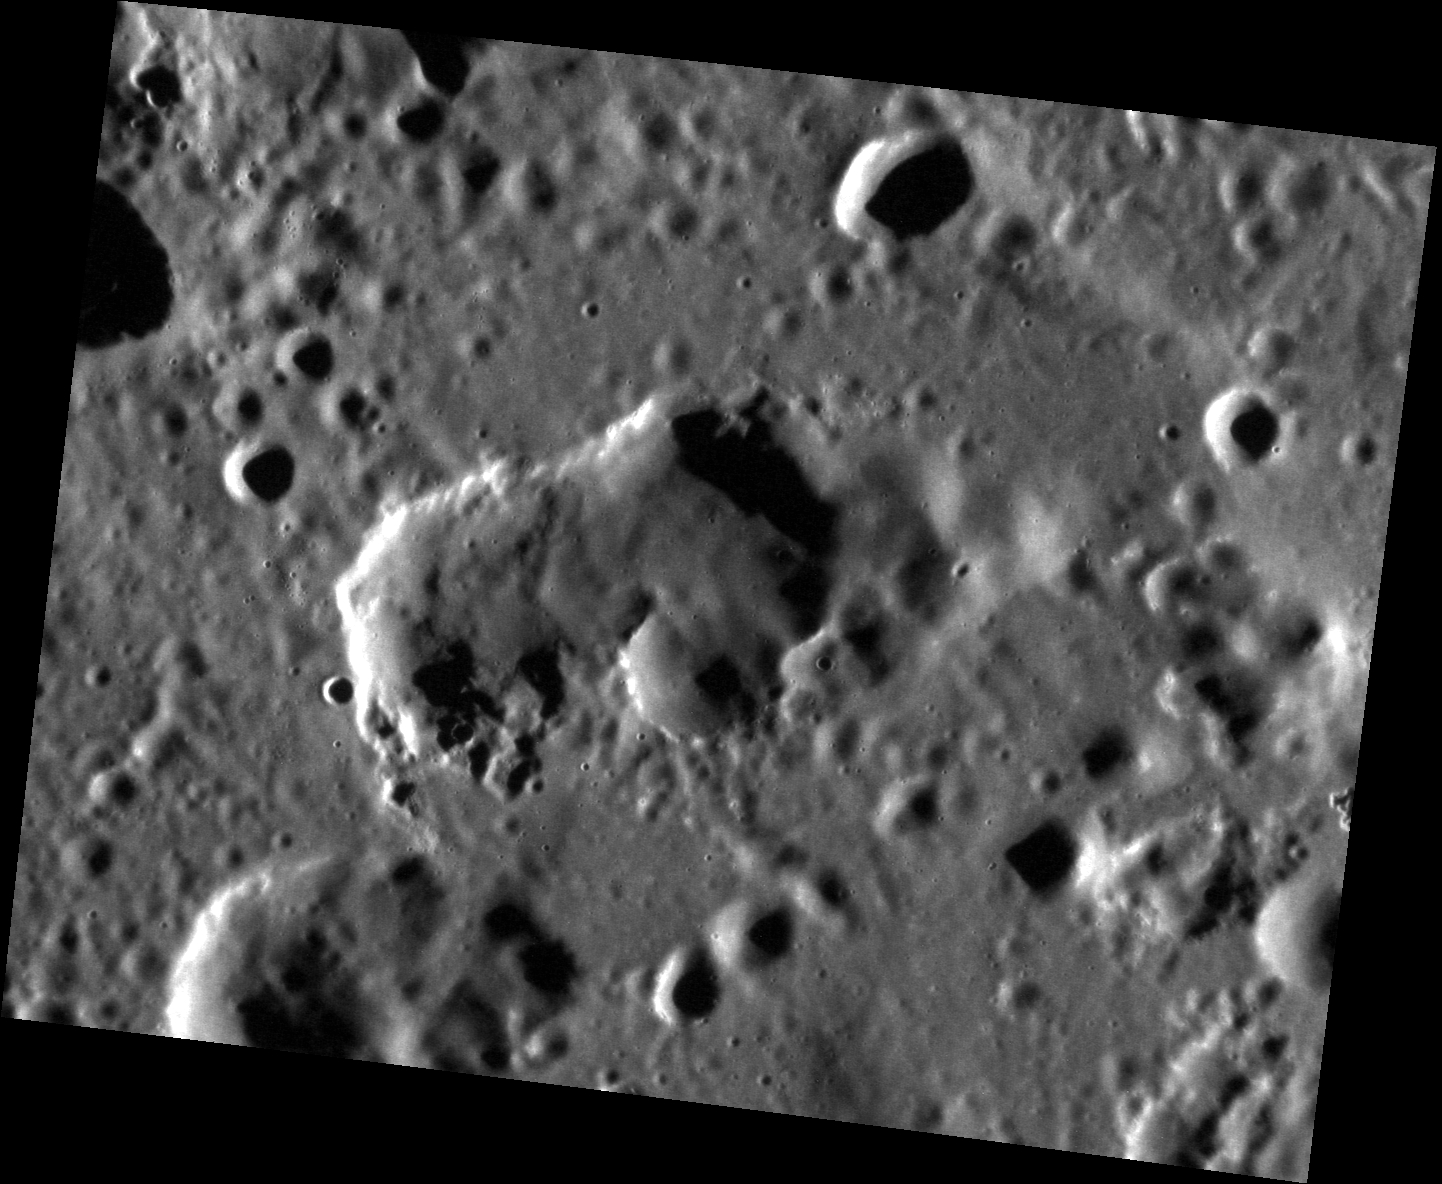

An Extra Kidney?

This image shows a possible volcanic vent located in the southeastern region of the Caloris basin. Though this irregularly shaped, rimless depression displays a more subtle color signature than other potential vents around Caloris, it is comparable in size to the kidney-shaped vent located in the southwestern region of Caloris.

This image was acquired as a high-resolution targeted observation. Targeted observations are images of a small area on Mercury’s surface at resolutions much higher than the 200-meter/pixel morphology base map. It is not possible to cover all of Mercury’s surface at this high resolution, but typically several areas of high scientific interest are imaged in this mode each week.

Date acquired: October 12, 2012
Image Mission Elapsed Time (MET): 258513938
Image ID: 2750020
Instrument: Narrow Angle Camera (NAC) of the Mercury Dual Imaging System (MDIS)
Center Latitude: 24.29°
Center Longitude: 181.2° E
Resolution: 42 meters/pixel
Scale: This image is 55 km ( 34 mi.) across.
Incidence Angle: 76.3°
Emission Angle: 38.9°
Phase Angle: 115.2°

The MESSENGER spacecraft is the first ever to orbit the planet Mercury, and the spacecraft’s seven scientific instruments and radio science investigation are unraveling the history and evolution of the Solar System’s innermost planet. MESSENGER acquired over 150,000 images and extensive other data sets. MESSENGER is capable of continuing orbital operations until early 2015.

For information regarding the use of images, see the MESSENGER image use policy.

Credit: NASA/Johns Hopkins University Applied Physics Laboratory/Carnegie Institution of Washington